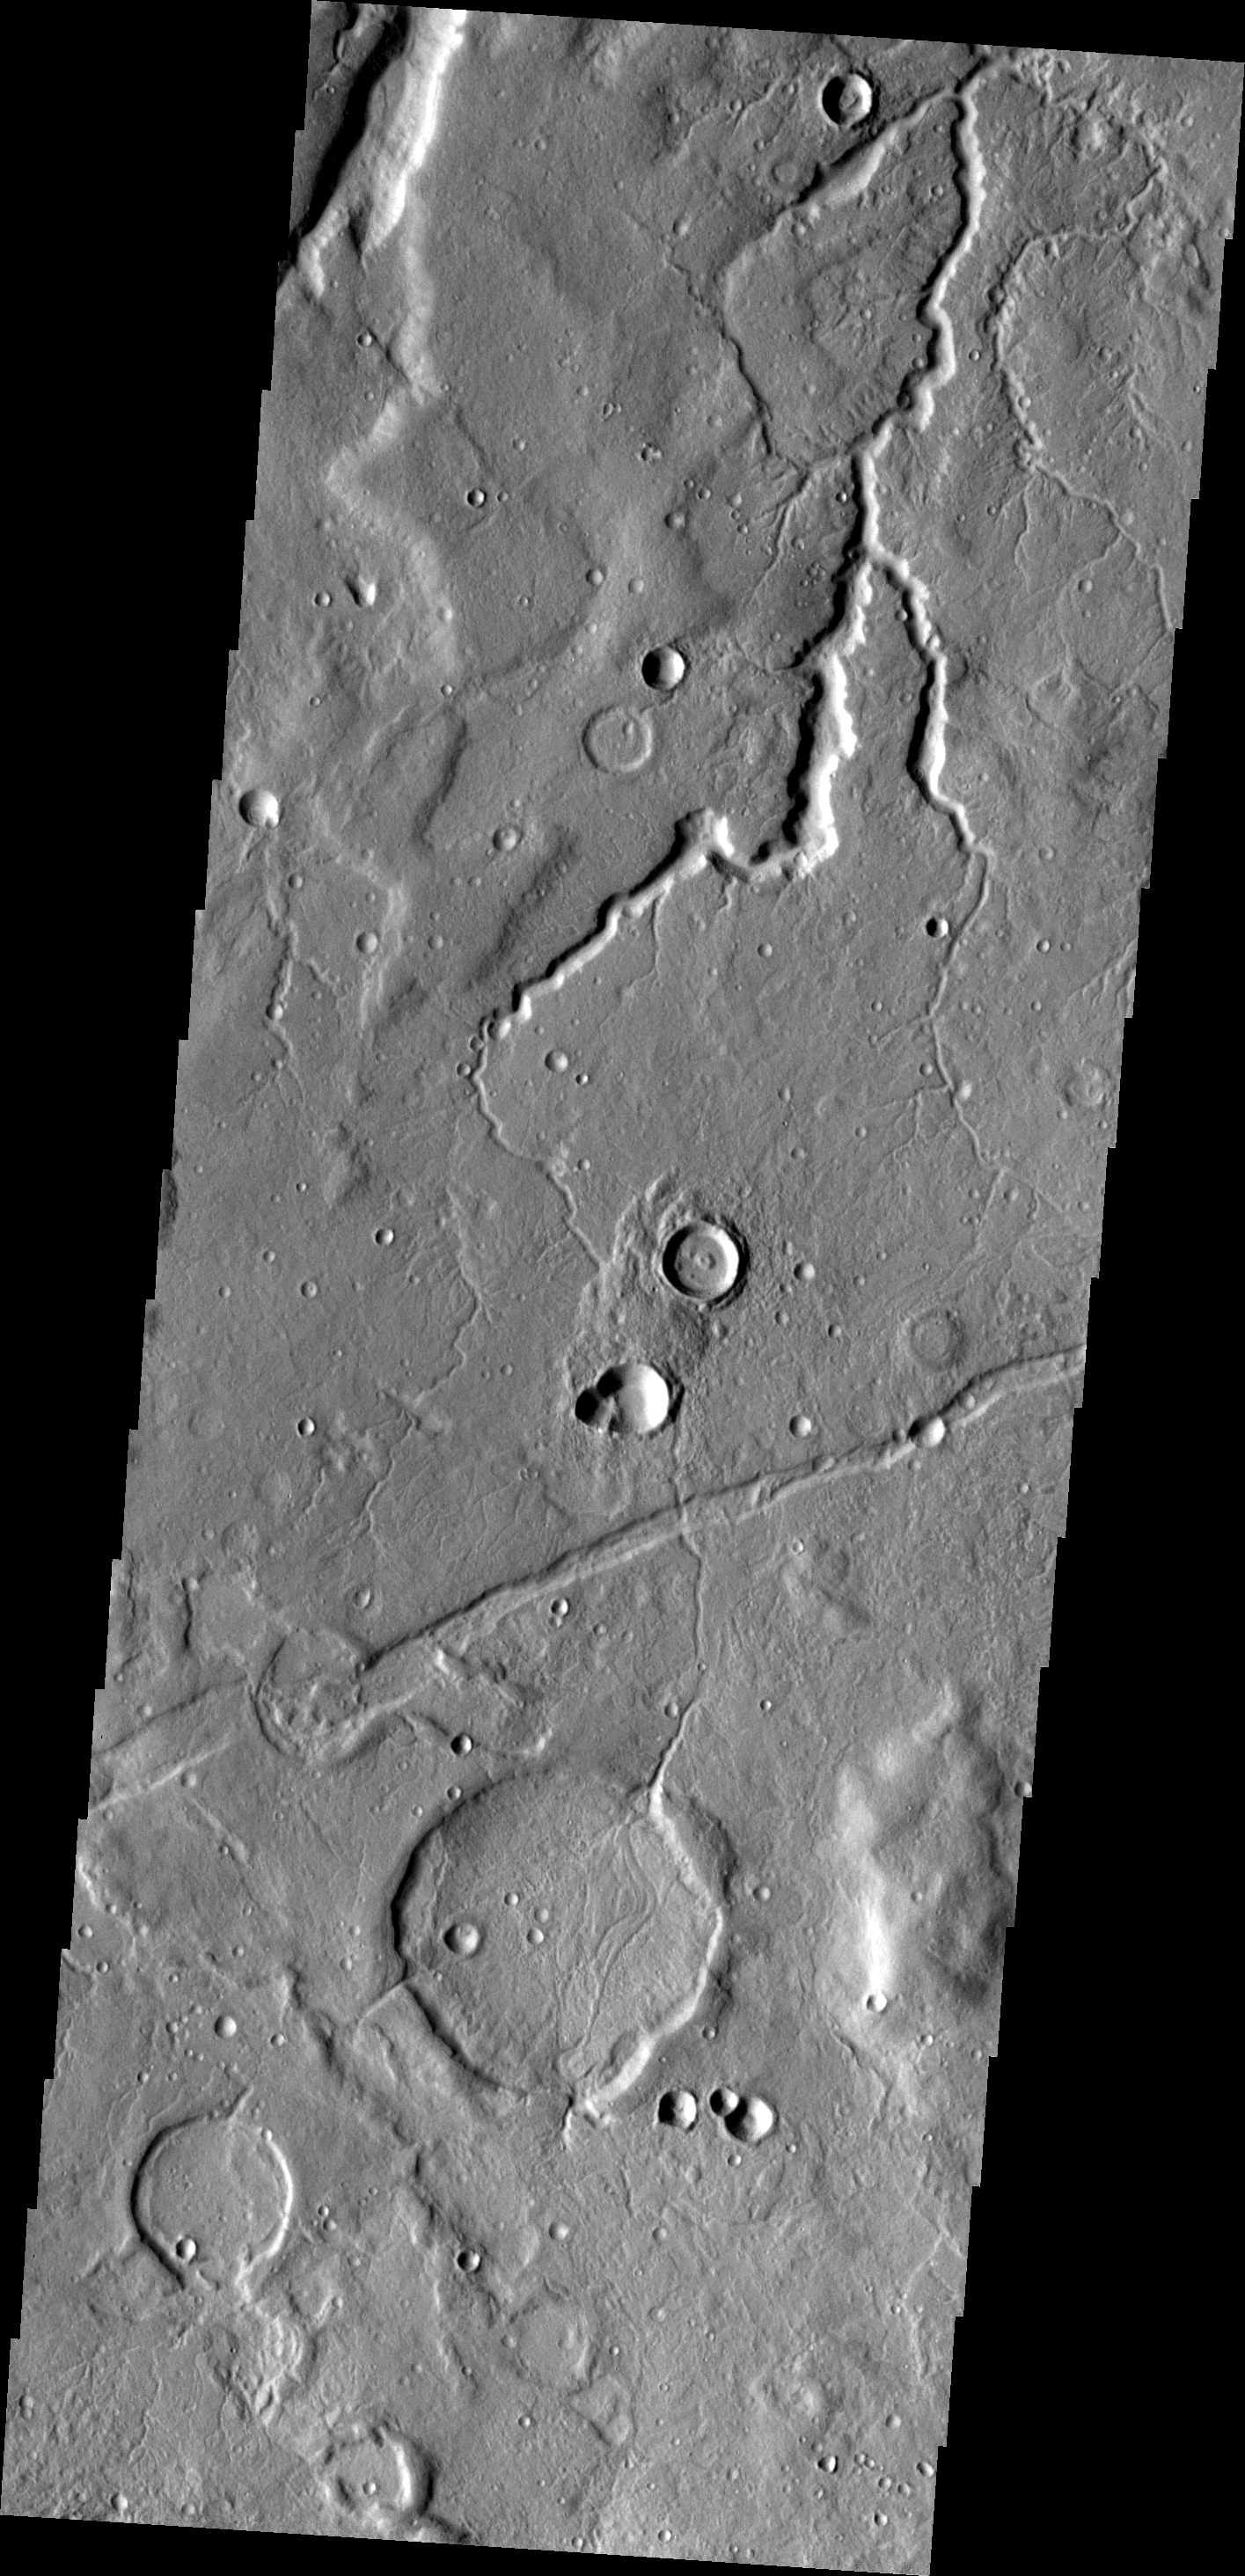

Channel

The channel in this VIS image is in the Tempe Fossae region, just west of Sytinskaya Crater.

Image information: VIS instrument. Latitude 43.1N, Longitude 305.2E. 19 meter/pixel resolution.

Please see the THEMIS Data Citation Note for details on crediting THEMIS images.

Note: this THEMIS visual image has not been radiometrically nor geometrically calibrated for this preliminary release. An empirical correction has been performed to remove instrumental effects. A linear shift has been applied in the cross-track and down-track direction to approximate spacecraft and planetary motion. Fully calibrated and geometrically projected images will be released through the Planetary Data System in accordance with Project policies at a later time.

NASA’s Jet Propulsion Laboratory manages the 2001 Mars Odyssey mission for NASA’s Office of Space Science, Washington, D.C. The Thermal Emission Imaging System (THEMIS) was developed by Arizona State University, Tempe, in collaboration with Raytheon Santa Barbara Remote Sensing. The THEMIS investigation is led by Dr. Philip Christensen at Arizona State University. Lockheed Martin Astronautics, Denver, is the prime contractor for the Odyssey project, and developed and built the orbiter. Mission operations are conducted jointly from Lockheed Martin and from JPL, a division of the California Institute of Technology in Pasadena.

Credit: NASA/JPL/ASU